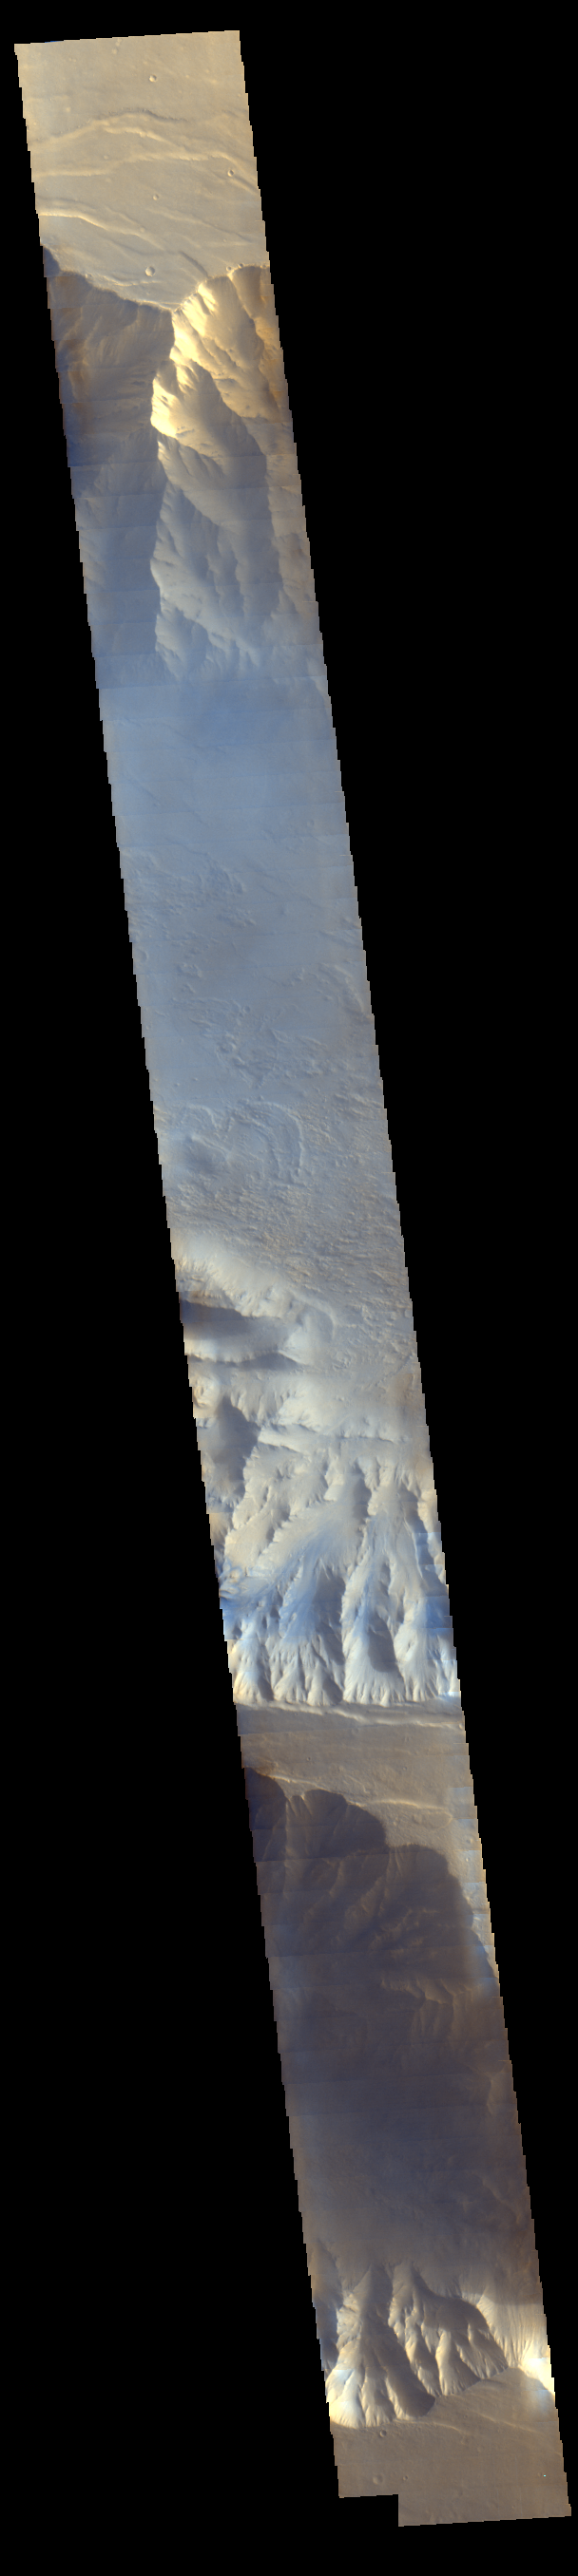

Mars Odyssey View of Morning Clouds in Canyon

Shortly after sunrise, local time, light blue clouds fill Coprates Chasma on Mars, part of Valles Marineris, the vast “Grand Canyon of Mars.” The clouds are mostly ice crystals and they appear blue in color because they scatter blue light more strongly than other colors.

The Thermal Emission Imaging System (THEMIS) camera on NASA’s Mars Odyssey orbiter took this image on Nov. 25, 2015. Odyssey was launched on April 7, 2001, and reached Mars on Oct. 24, 2001. However, neither Odyssey nor any other Mars orbiter had systematically observed Mars in morning sunlight before 2015.

Valles Marineris stretches more than 2,500 miles (4,000 kilometers) east-west near the Martian equator, and here in Coprates, the valley floor lies about 33,000 feet (10,000 meters) below the flat canyon rim. This image was made using the visual-light and near-infrared filters of THEMIS, and it represents approximately true color.

Please see the THEMIS Data Citation Note for details on crediting THEMIS images.

NASA’s Jet Propulsion Laboratory manages the 2001 Mars Odyssey mission for NASA’s Science Mission Directorate, Washington, D.C. The Thermal Emission Imaging System (THEMIS) was developed by Arizona State University, Tempe, in collaboration with Raytheon Santa Barbara Remote Sensing. The THEMIS investigation is led by Dr. Philip Christensen at Arizona State University. Lockheed Martin Astronautics, Denver, is the prime contractor for the Odyssey project, and developed and built the orbiter. Mission operations are conducted jointly from Lockheed Martin and from JPL, a division of the California Institute of Technology in Pasadena.

Credit: NASA/JPL-Caltech/Arizona State University